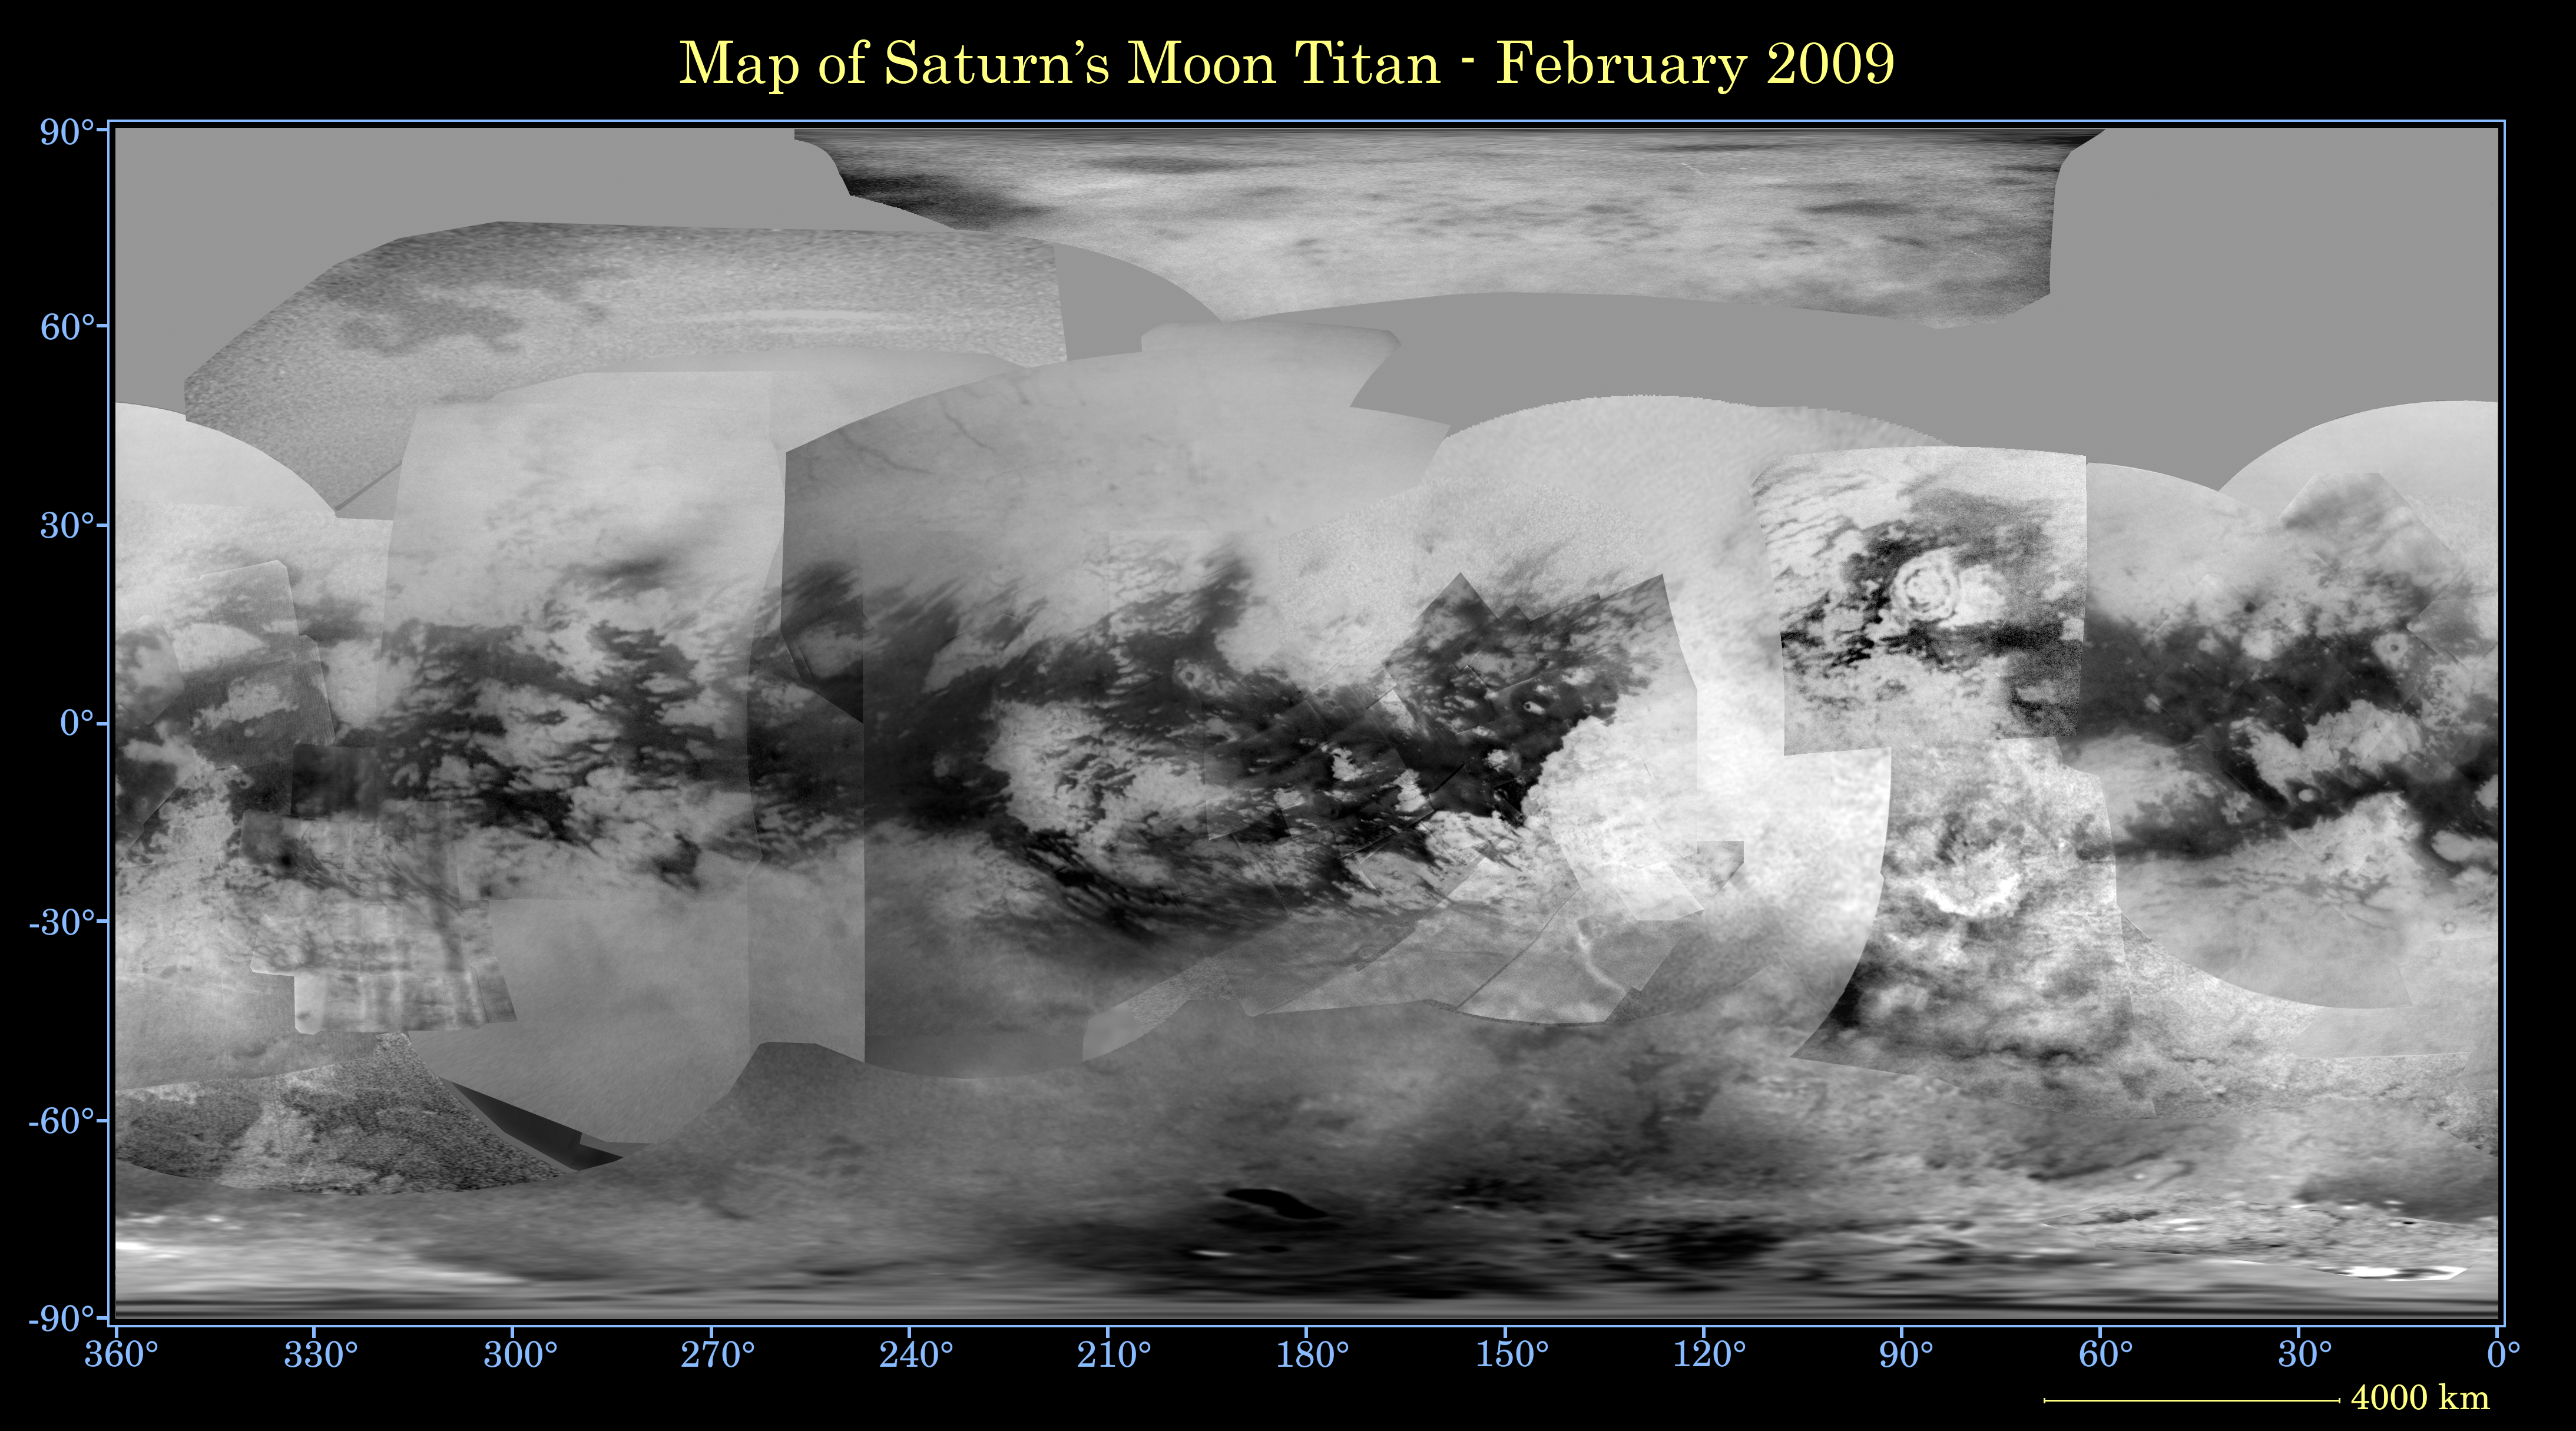

Map of Titan – February 2009

This global digital map of Saturn’s moon Titan was created using images taken by the Cassini spacecraft’s imaging science subsystem.

The images were taken using a filter centered at 938 nanometers, allowing researchers to examine variations in albedo (or inherent brightness) across the surface of Titan. Because of the scattering of light by Titan’s dense atmosphere, no topographic shading is visible in these images.

The map is an equidistant projection and has a scale of 4 kilometers (2.5 miles) per pixel. Actual resolution varies greatly across the map, with the best coverage (close to the map scale) near the center and edges of the map and the worst coverage on the leading hemisphere (centered around 120 degrees west longitude).

Imaging coverage in the northern polar region continues to improve as Titan approaches northern vernal equinox in August 2009 and the north pole comes out of shadow. Large dark areas, strongly suspected to be liquid-hydrocarbon-filled lakes, have been documented at high latitudes (see PIA11146).

The mean radius of Titan used for projection of this map is 2,575 kilometers (1,600 miles). Until a control network is created for Titan, the satellite is assumed to be spherical.

The Cassini-Huygens mission is a cooperative project of NASA, the European Space Agency and the Italian Space Agency. The Jet Propulsion Laboratory, a division of the California Institute of Technology in Pasadena, manages the mission for NASA’s Science Mission Directorate, Washington, D.C. The Cassini orbiter and its two onboard cameras were designed, developed and assembled at JPL. The imaging operations center is based at the Space Science Institute in Boulder, Colo.

Credit: NASA/JPL/Space Science Institute